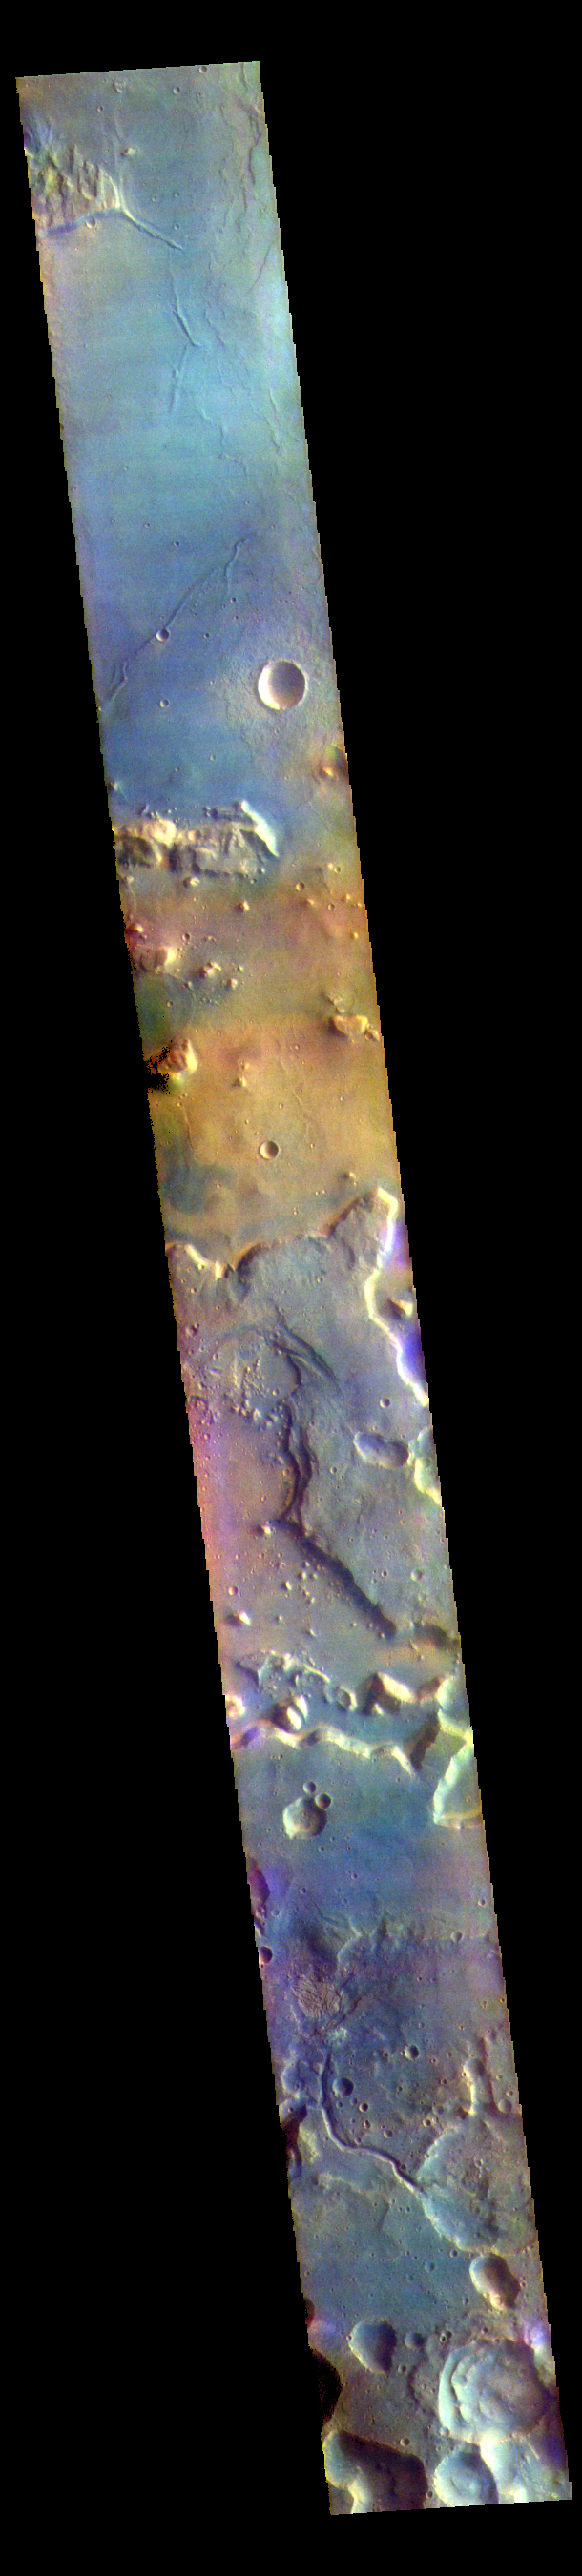

Arabia Terra – False Color

The THEMIS VIS camera contains 5 filters. The data from different filters can be combined in multiple ways to create a false color image. These false color images may reveal subtle variations of the surface not easily identified in a single band image. Today’s false color image shows part of northern Arabia Terra. Arabia Terra is one of the oldest surface regions on Mars and contains a large variety of surface features. The region is dissected with numerous unnamed channels of all sizes and complexities, as well as numerous pits of unknown origin.

The THEMIS VIS camera is capable of capturing color images of the Martian surface using five different color filters. In this mode of operation, the spatial resolution and coverage of the image must be reduced to accommodate the additional data volume produced from using multiple filters. To make a color image, three of the five filter images (each in grayscale) are selected. Each is contrast enhanced and then converted to a red, green, or blue intensity image. These three images are then combined to produce a full color, single image. Because the THEMIS color filters don’t span the full range of colors seen by the human eye, a color THEMIS image does not represent true color. Also, because each single-filter image is contrast enhanced before inclusion in the three-color image, the apparent color variation of the scene is exaggerated. Nevertheless, the color variation that does appear is representative of some change in color, however subtle, in the actual scene. Note that the long edges of THEMIS color images typically contain color artifacts that do not represent surface variation.

Credit: NASA/JPL-Caltech/ASU